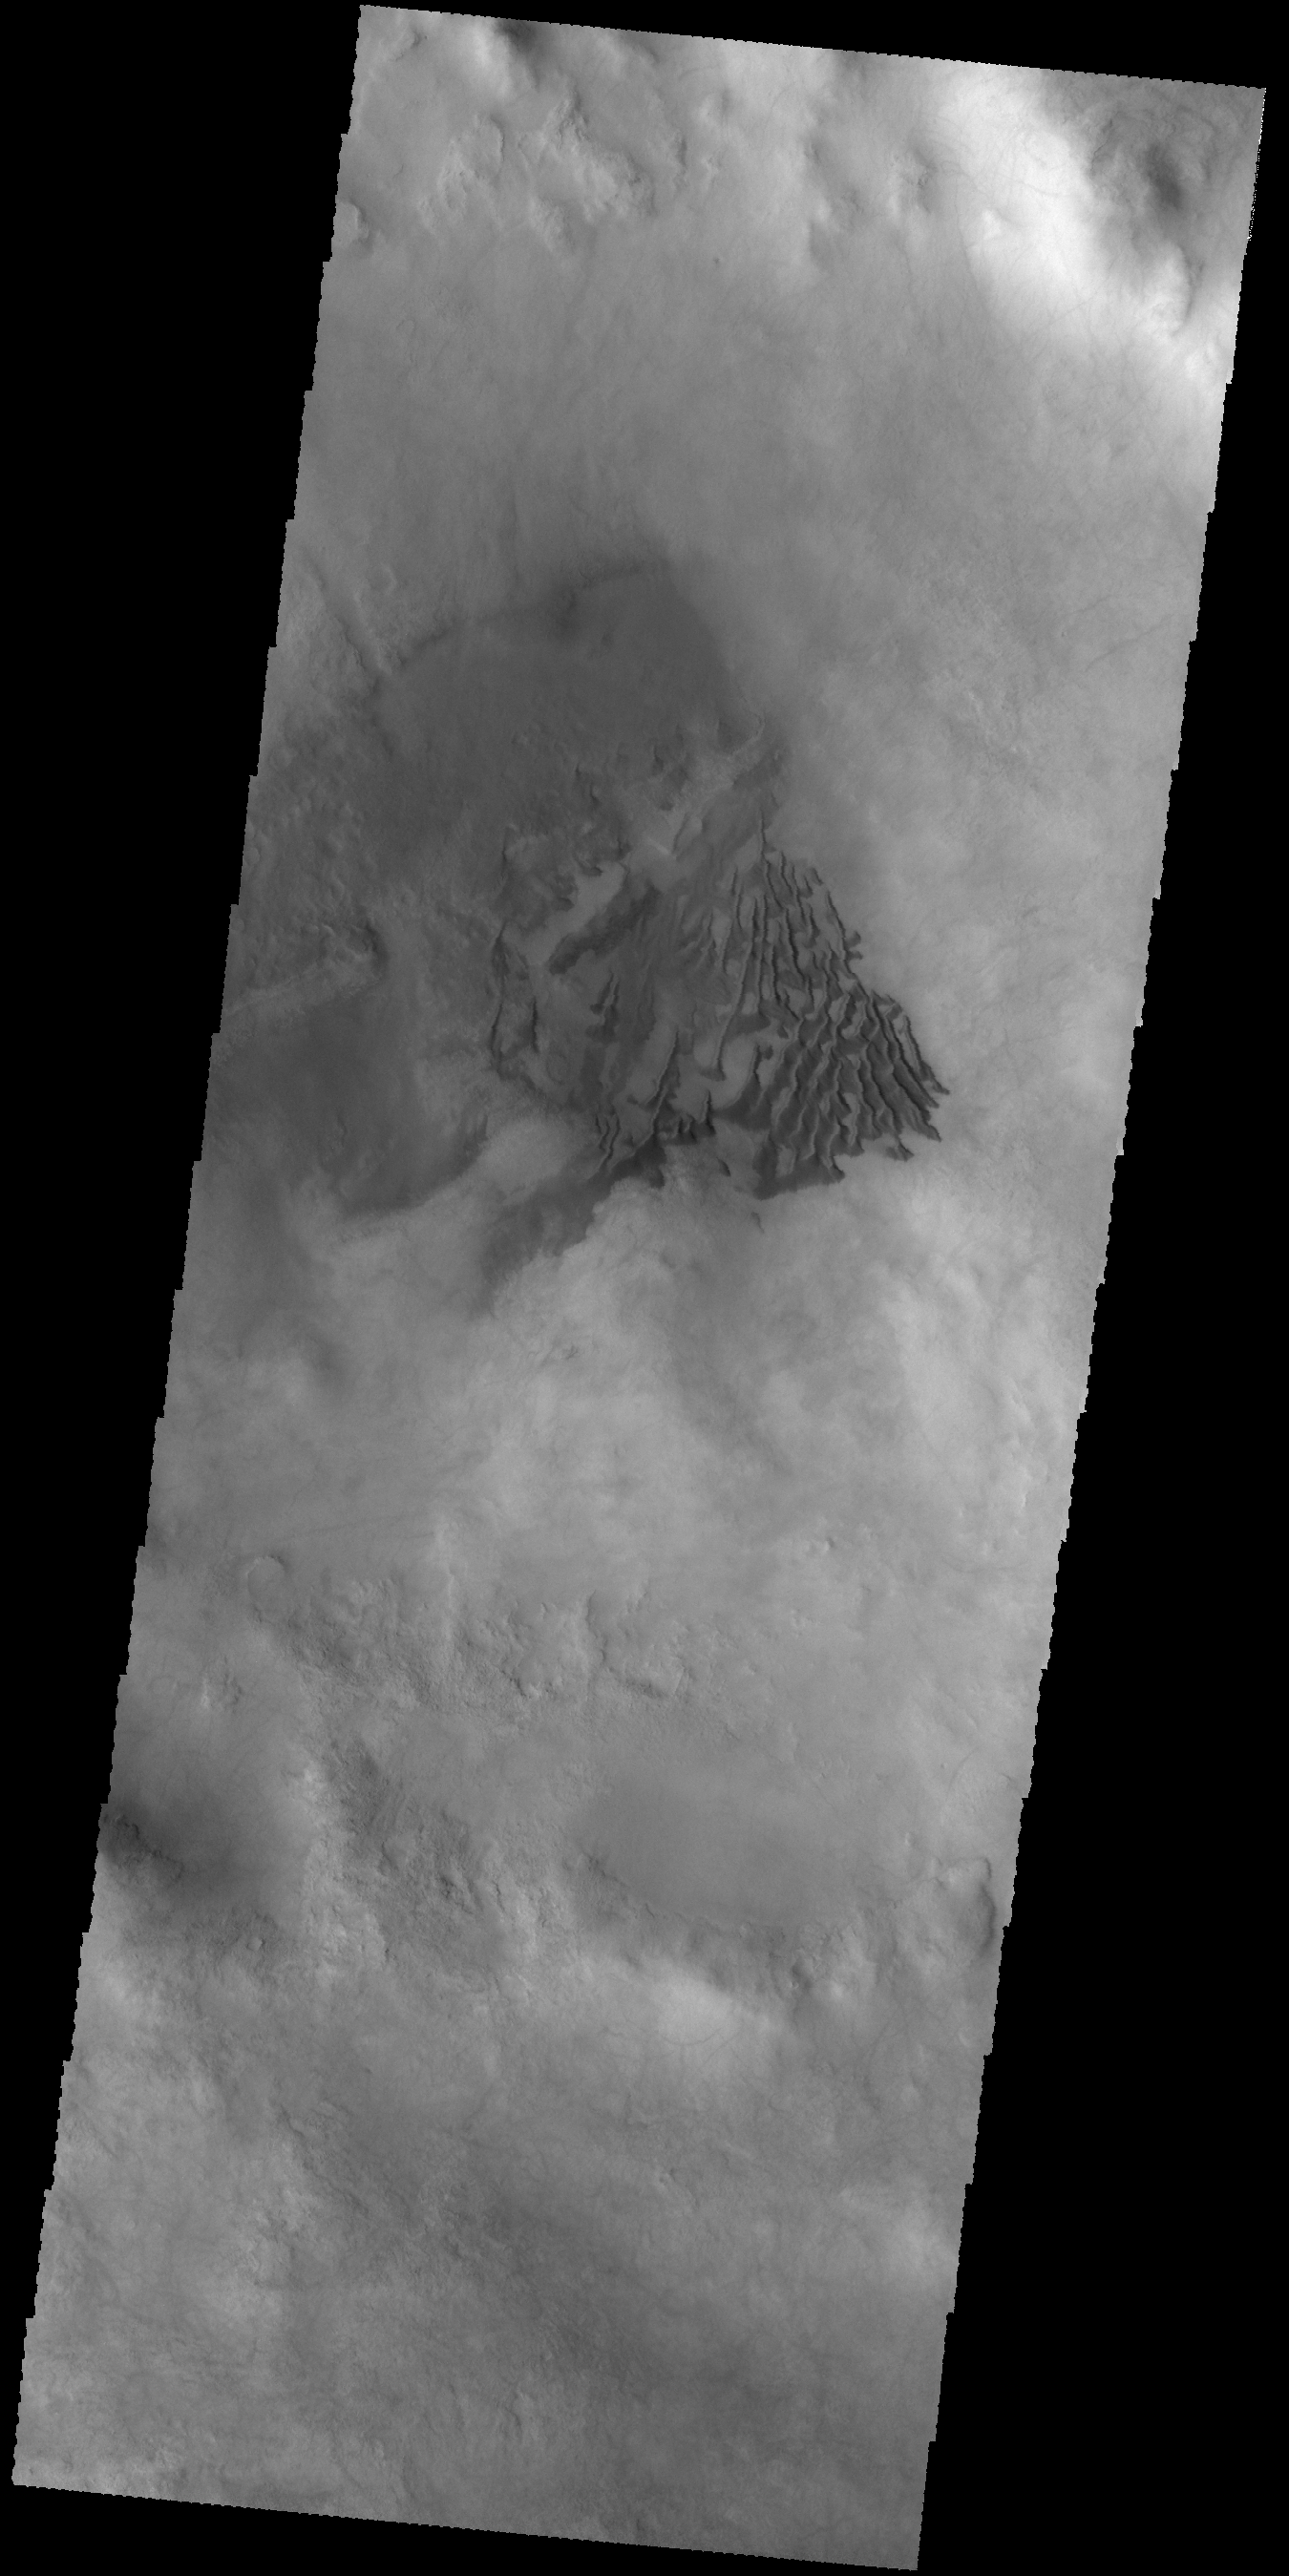

Dunes

This VIS image shows sand dunes on the floor of an unnamed crater in Noachis Terra.

Credit: NASA/JPL-Caltech/ASU